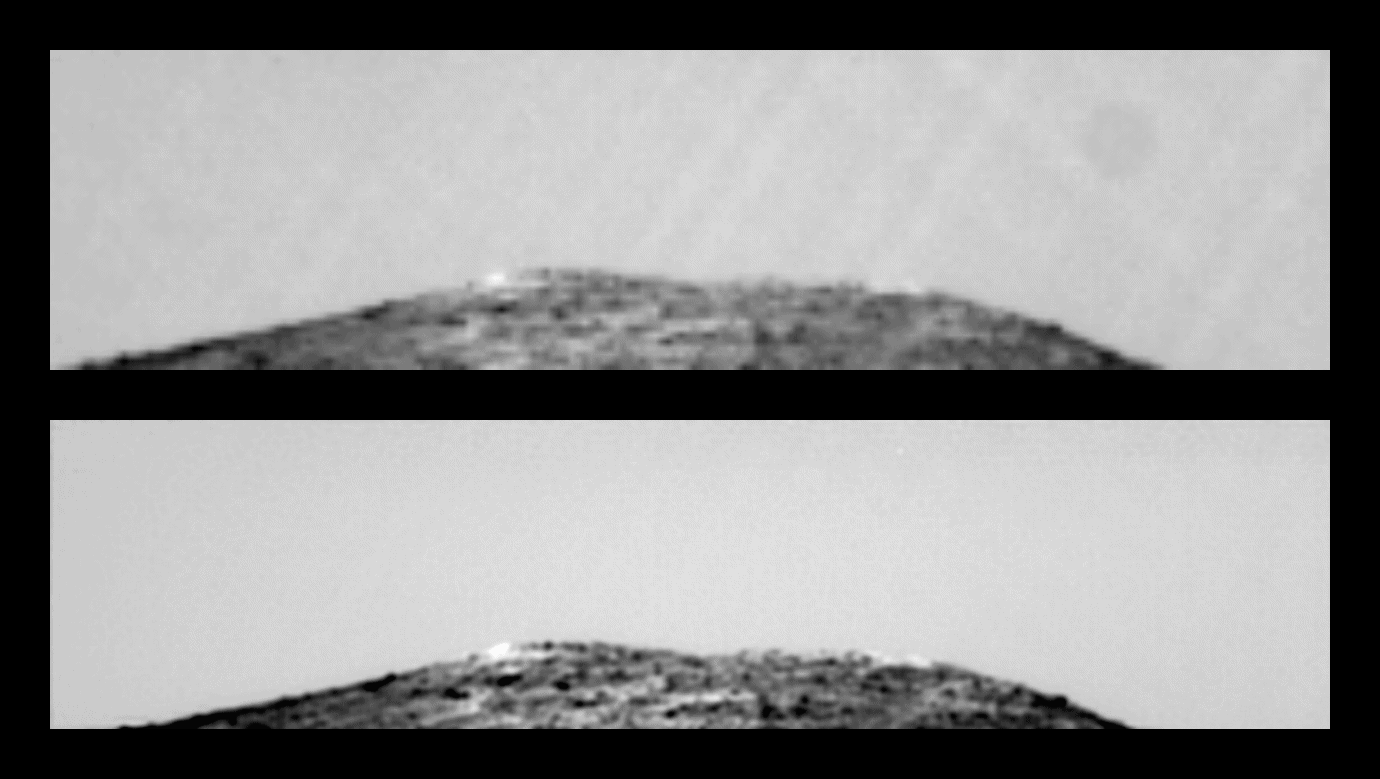

North Twin Peak in Super Resolution

This pair of images shows the result of taking a sequence of 25 identical exposures from the Imager for Mars Pathfinder (IMP) of the northern Twin Peak, with small camera motions, and processing them with the Super-Resolution algorithm developed at NASA’s Ames Research Center.

The upper image is a representative input image, scaled up by a factor of five, with the pixel edges smoothed out for a fair comparison. The lower image allows significantly finer detail to be resolved.

Mars Pathfinder is the second in NASA’s Discovery program of low-cost spacecraft with highly focused science goals. The Jet Propulsion Laboratory, Pasadena, CA, developed and manages the Mars Pathfinder mission for NASA’s Office of Space Science, Washington, D.C. JPL is an operating division of the California Institute of Technology (Caltech). The Imager for Mars Pathfinder (IMP) was developed by the University of Arizona Lunar and Planetary Laboratory under contract to JPL. Peter Smith is the Principal Investigator.

The super-resolution research was conducted by Peter Cheeseman, Bob Kanefsky, Robin Hanson, and John Stutz of NASA’s Ames Research Center, Mountain View, CA. More information on this technology is available on the Ames Super Resolution home page at

http://ic-www.arc.nasa.gov/ic/projects/bayes-group/ group/super-res/

Photojournal note: Sojourner spent 83 days of a planned seven-day mission exploring the Martian terrain, acquiring images, and taking chemical, atmospheric and other measurements. The final data transmission received from Pathfinder was at 10:23 UTC on September 27, 1997. Although mission managers tried to restore full communications during the following five months, the successful mission was terminated on March 10, 1998.

Credit: NASA/JPL/Ames Research Center